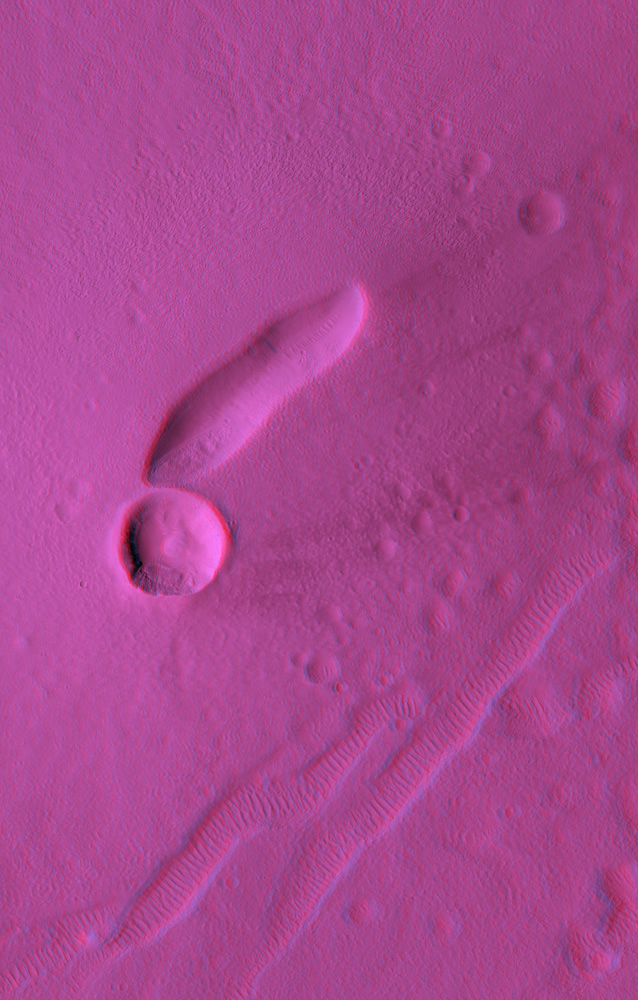

Anaglyph of East Mareotis Tholus

East Mareotis Tholus is a small volcano in Tempe Terra, Mars. This area is on the northeast edge of the Tharsis bulge that was built up by many large and small volcanoes.

One of the many questions we hope to address with HiRISE is the relative roles of the giant shield volcanoes (such as Olympus Mons) and smaller volcanic features (such as East Mareotis Tholus).

The anaglyph covers 4.4×6.9 km (2.7×4.9 miles) and the topography can be viewed using red-blue glasses. The elongated pit at the summit of the volcano is where the lava issued forth. The large circular hole just to the SW of the vent is an impact crater. The gouges in the ground to the SE of the volcano are tectonic fissures (called graben) that are now filled with sand dunes. The area is covered with large amounts of wind-blown dust, so it is not surprising that lava flows and other smaller volcanic features are not visible.

However, the smooth shape of the volcano, and the lack of lava layers exposed in the impact crater, allow for the possibility that this volcano is composed largely of ash, rather than lava flows.

Observation Geometry
Image PSP_001760_2160 was taken by the High Resolution Imaging Science Experiment (HiRISE) camera onboard the Mars Reconnaissance Orbiter spacecraft on 11-Dec-2006. The complete image is centered at 35.9 degrees latitude, 274.9 degrees East longitude. The range to the target site was 312.2 km (195.1 miles). At this distance the image scale is 62.5 cm/pixel (with 2 x 2 binning) so objects ~187 cm across are resolved. The image shown here has been map-projected to 50 cm/pixel and north is up. The image was taken at a local Mars time of 03:36 PM and the scene is illuminated from the west with a solar incidence angle of 54 degrees, thus the sun was about 36 degrees above the horizon. At a solar longitude of 148.8 degrees, the season on Mars is Northern Summer.

NASA’s Jet Propulsion Laboratory, a division of the California Institute of Technology in Pasadena, manages the Mars Reconnaissance Orbiter for NASA’s Science Mission Directorate, Washington. Lockheed Martin Space Systems, Denver, is the prime contractor for the project and built the spacecraft. The High Resolution Imaging Science Experiment is operated by the University of Arizona, Tucson, and the instrument was built by Ball Aerospace and Technology Corp., Boulder, Colo.

Credit: NASA/JPL/Univ. of Arizona